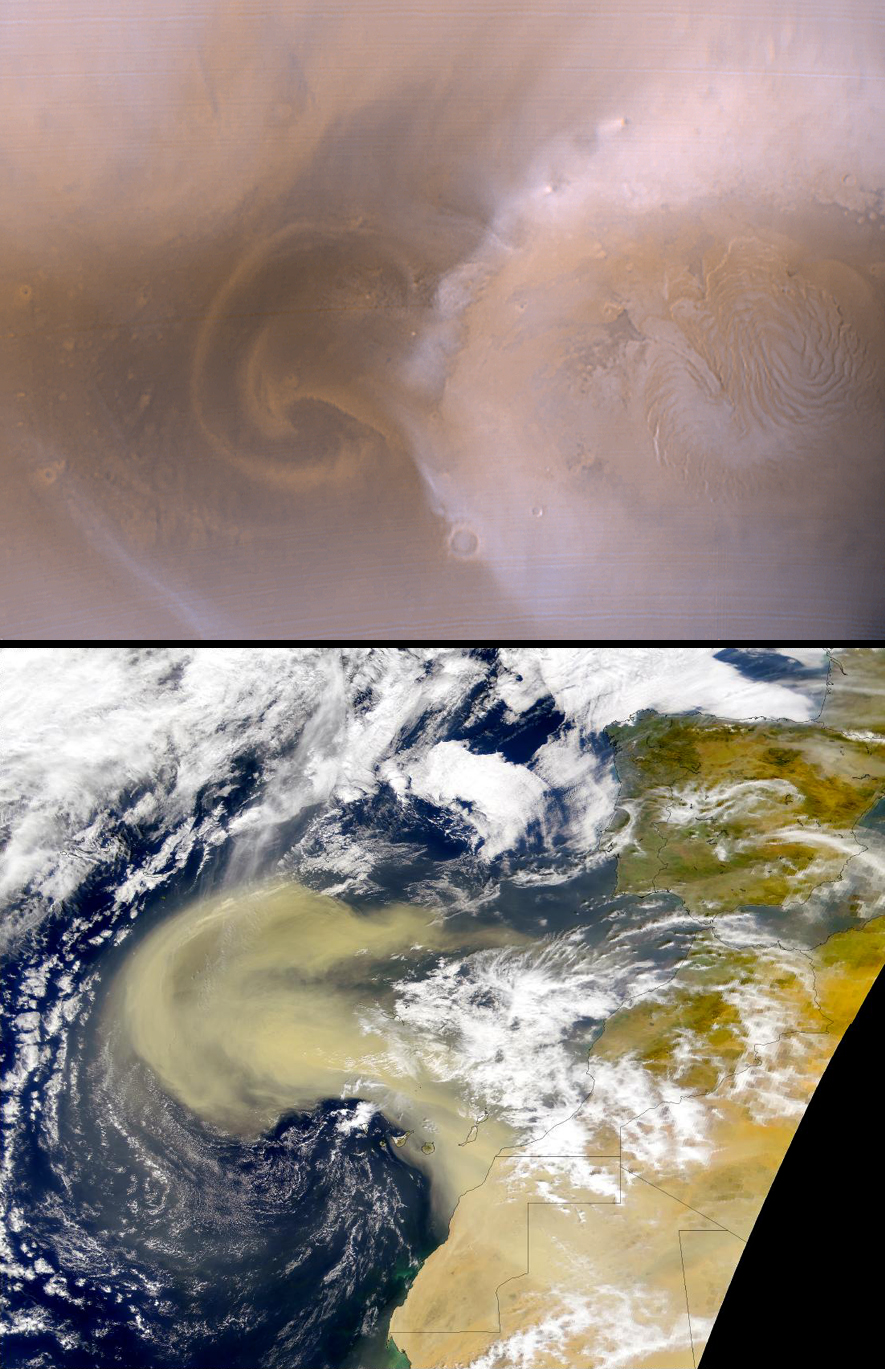

Recent Mars and Earth Dust Storms Compared

Spring on Mars…in either hemisphere…is a time for local and regional dust storms. These storms arise as the seasonal carbon dioxide frost cap, which can extend almost half-way to the equator, sublimes in the warming spring environment. Several factors promote these dust storms:

the atmospheric pressure is increasing as carbon dioxide frost CO2 sublimes–higher pressure allows more dust to be suspended, and for a longer time; the temperature contrast between the frost covered surface and immediately adjacent, recently defrosted surfaces is quite high, creating thermally-generated winds that circulate onto and off of the frost cap edge; similar, temperature-driven winds arise as sublimation of frost covering sun-facing slopes and dark sandy surfaces deep within the polar region creates intense slope winds away from the higher-standing layered deposits and permanent cap.
The roughly circular, polar orbit of the Mars Global Surveyor (MGS) spacecraft affords a view not unlike that seen by low Earth-orbiting environmental satellites. Mars is roughly 6800 km (4226 mi) in diameter, and a 370 km (230 mi) average altitude gives a diameter to altitude ratio for MGS of 18.4:1. For comparison, the SeaStar spacecraft in Earth orbit follows a very similar orbit: it’s the diameter to altitude ratio is 17.5:1 (12,760 km or 7,928 mi diameter relative to a 705 km or 438 mi altitude). Each spacecraft covers the entire planet in 12 orbits.

In this figure, we compare a recent dust storm on Mars with one that occurred earlier this year on Earth. The top image shows a martian north polar dust storm observed on 29 August 2000. This image is part of the Mars Orbiter Camera (MOC) daily global map–a low resolution, two-color view of Mars acquired from pole to pole every orbit. The storm is moving as a front, outward from a central “jet,” and marginal “vortices” can be seen. In this image it extends about 900 km (560 mi) out from the north polar seasonal frost cap. The region on the right side of the Mars picture includes the north pole. The bottom image shows a terrestrial dust storm, seen in a SeaWiFS image, acquired on 26 February 2000. This storm extends about 1800 km (1100 mi) off the coast of northwest Africa near the Earth’s equator. Both images are shown at the same scale; 4 km (2.5 mi) per pixel.

Dust storms play an important role in governing the climate of Mars. The rare, global storms alter the planet’s total heat balance and promote variations in seasonal frost formation and dissipation, and greatly affect the distribution of water vapor. Local and regional storms, especially those in the polar regions, affect the rate at which seasonal frost evolves, and control local and regional weather patterns. On Earth, dust storms are also being recognized as contributing to environmental change, potentially influencing seasonal meteorology and the health of biological communities.

Credit: NASA/JPL/MSSS